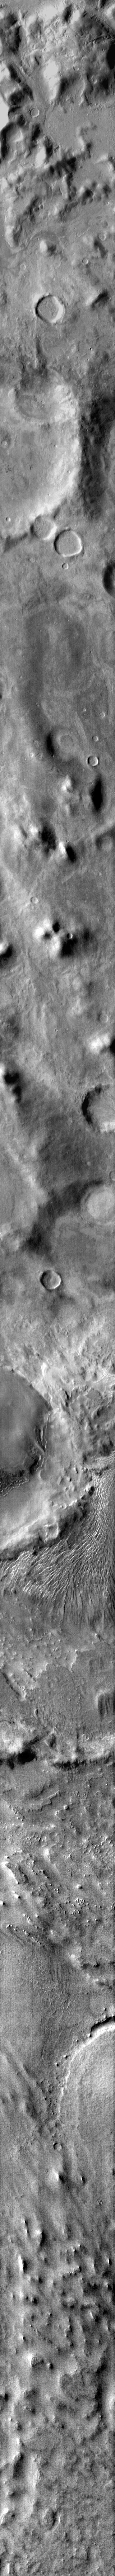

More Argyre Dunes

Located on a crater floor at one of the lowest elevations in the Argyre Basin, the dunes in this infrared image have a very odd appearance. Note how they swirl around the crater rim to the west. This smaller crater is filled by material that is also being sculpted by the wind.

Image information: IR instrument. Latitude -43.8N, Longitude 316.1E. 96 meter/pixel resolution.

Please see the THEMIS Data Citation Note for details on crediting THEMIS images.

Note: this THEMIS visual image has not been radiometrically nor geometrically calibrated for this preliminary release. An empirical correction has been performed to remove instrumental effects. A linear shift has been applied in the cross-track and down-track direction to approximate spacecraft and planetary motion. Fully calibrated and geometrically projected images will be released through the Planetary Data System in accordance with Project policies at a later time.

NASA’s Jet Propulsion Laboratory manages the 2001 Mars Odyssey mission for NASA’s Office of Space Science, Washington, D.C. The Thermal Emission Imaging System (THEMIS) was developed by Arizona State University, Tempe, in collaboration with Raytheon Santa Barbara Remote Sensing. The THEMIS investigation is led by Dr. Philip Christensen at Arizona State University. Lockheed Martin Astronautics, Denver, is the prime contractor for the Odyssey project, and developed and built the orbiter. Mission operations are conducted jointly from Lockheed Martin and from JPL, a division of the California Institute of Technology in Pasadena.

Credit: NASA/JPL/ASU